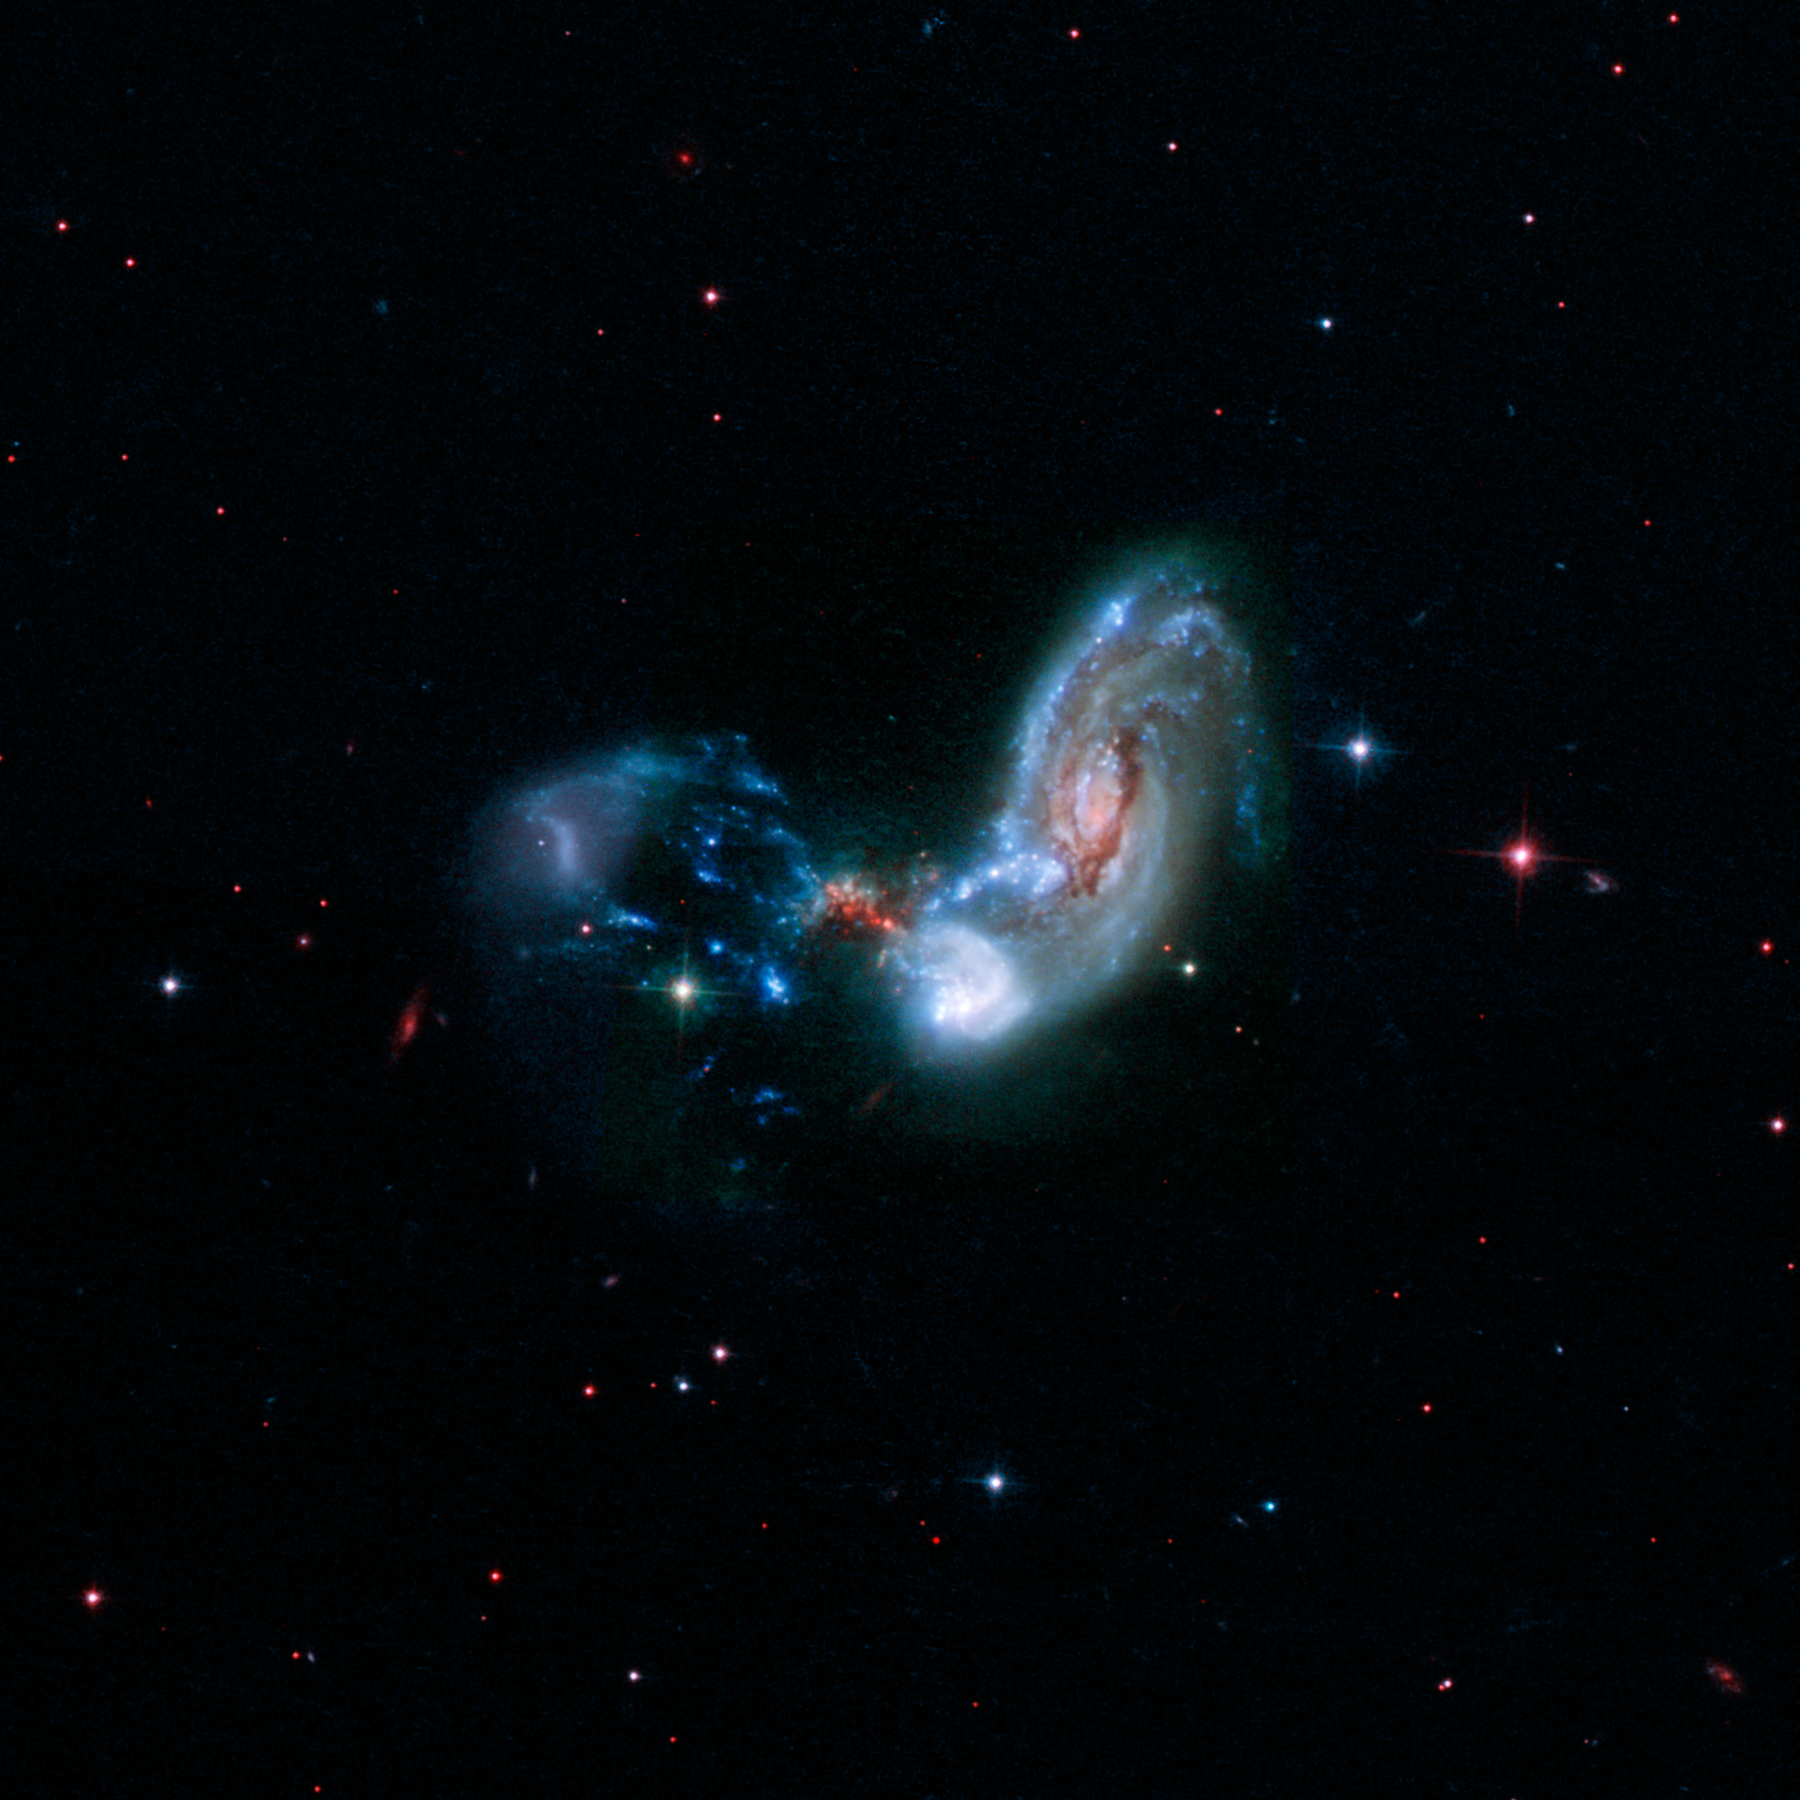

II Zw 096 (Hubble)

These merging galaxies, known as II Zw 096, are the site of a spectacular burst of star formation that is hinted at in the red speckles near the middle of the image. This dust-shrouded area conceals a brilliant burst of star formation that becomes more apparent at longer wavelengths of infrared light.

The image above combines near-infrared, visible, and far-ultraviolet observations from the Hubble Space Telescope. Researchers using infrared data from NASA's Spitzer Space Telescope estimated the starburst, which lives in a small red region at the center of this image, is cranking out stars at the breakneck pace of around 100 solar masses per year. The upcoming James Webb Space Telescope will allow researchers to penetrate the dust and search for a buried, rapidly growing supermassive black hole.

Credit: Image: NASA, Caltech, H. Inami (Hiroshima University)